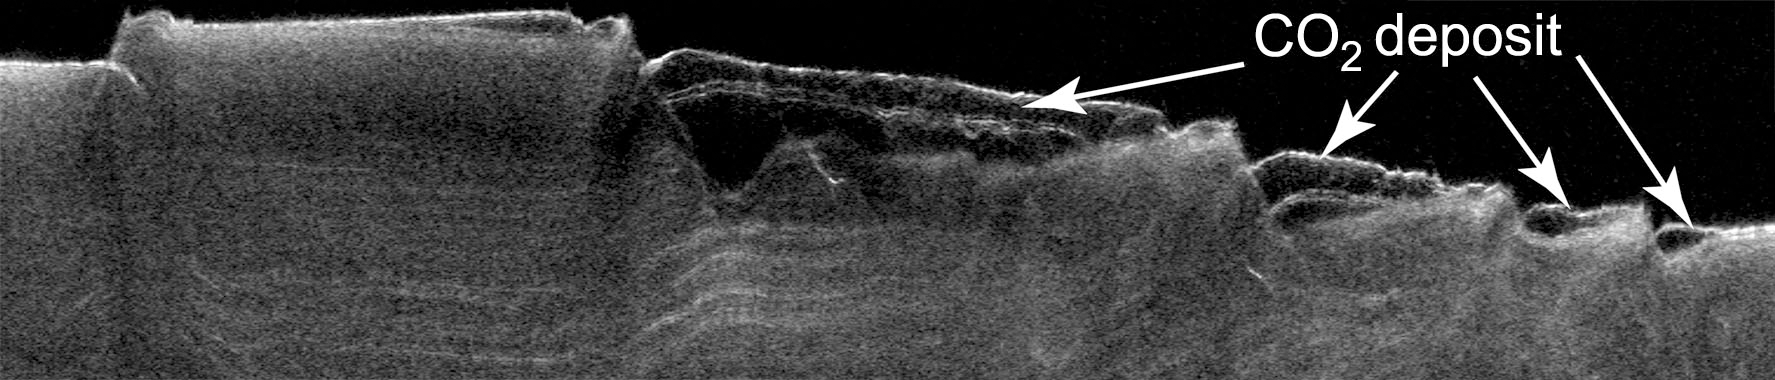

Cross Section of Buried Carbon-Dioxide Ice on Mars

This cross-section view of underground layers near Mars’ south pole is a radargram based on data from the Shallow Subsurface Radar (SHARAD) instrument on NASA’s Mars Reconnaissance Orbiter. Researchers interpret the zone that is nearly free of radio-wave reflections (hence dark in the radargram) to be composed of frozen carbon dioxide, or “dry ice.”

The newly found deposit of dry ice contains enough carbon dioxide to dramatically increase the total amount of atmosphere on Mars when the frozen carbon dioxide vaporizes, as climate models suggest it does at times when the planet’s tilt increases. Mars’ current atmosphere is about 95 percent carbon dioxide, and this deposit contains up to about 80 percent as much carbon dioxide as the atmosphere does.

This cross section covers a transect about 330 kilometers (205 miles) long in a region from about 86 degrees to 87 degrees south latitude and 280 degrees to 10 degrees east longitude. The vertical dimension of the graphic is time delay of the radar echoes. The depth of the tallest portion of the cross section corresponds to about 20 microseconds difference in time delay, which can be converted to roughly 1.7 kilometers (about 1 mile).

SHARAD was provided by the Italian Space Agency. Its operations are led by Sapienza University of Rome, and its data are analyzed by a joint U.S.-Italian science team. NASA’s Jet Propulsion Laboratory, a division of the California Institute of Technology in Pasadena, manages the Mars Reconnaissance Orbiter for the NASA Science Mission Directorate, Washington. Lockheed Martin Space Systems, Denver, built the spacecraft.

Credit: NASA/JPL-Caltech/Sapienza University of Rome/Southwest Research Institute